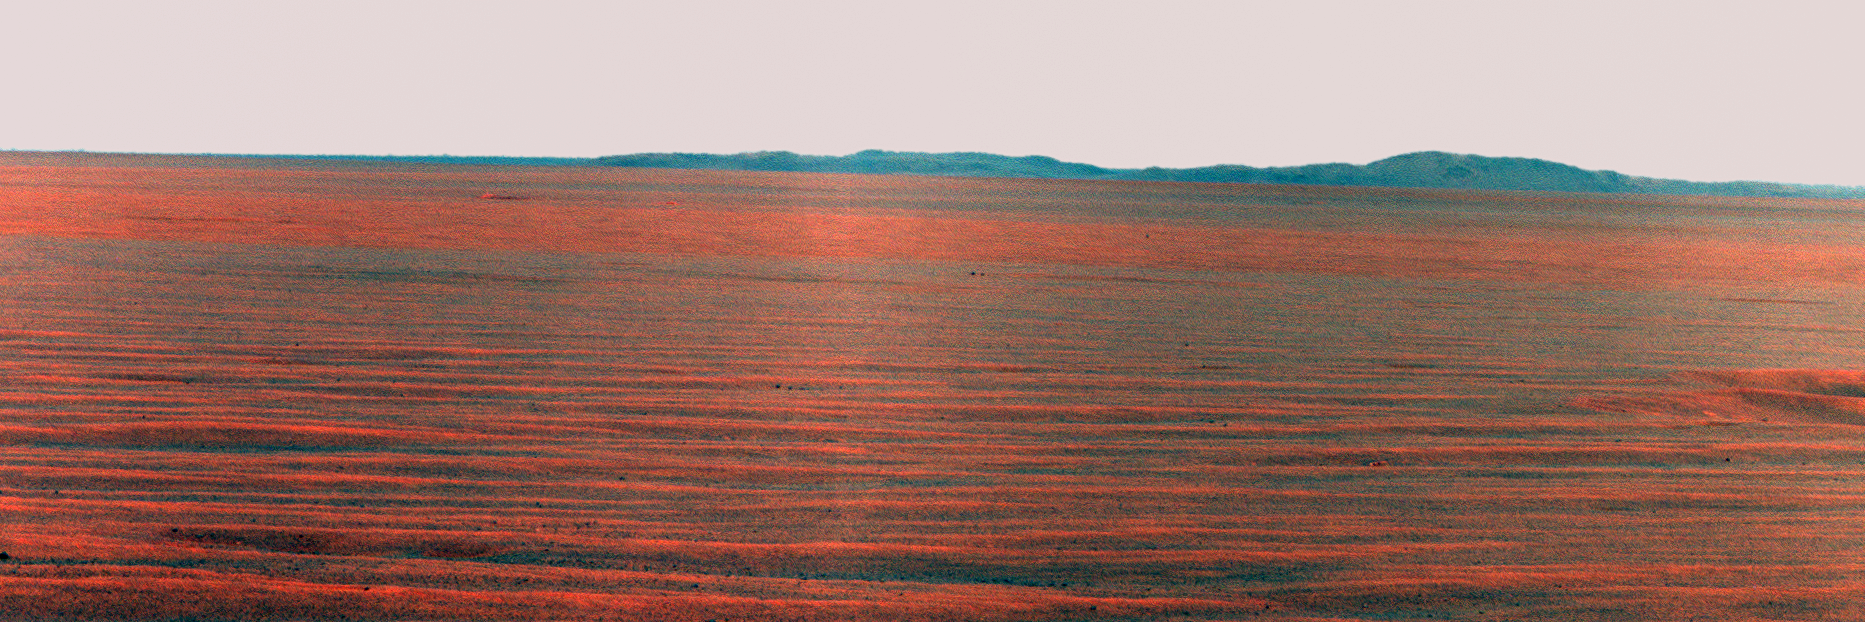

East Rim of Endeavour Crater in Opportunity’s View, Sol 2407 (False Color)

NASA’s Mars Exploration Rover Opportunity used its panoramic camera to record this eastward horizon view on the 2,407th Martian day, or sol, of the rover’s work on Mars (Oct. 31, 2010). The view is presented in false color to make differences in surface materials more visible.

A portion of Endeavour Crater’s eastern rim, nearly 30 kilometers (19 miles) in the distance, is visible over the Meridiani plain. Endeavour is about 22 kilometers (14 miles) in diameter. The rover team chose Endeavour Crater as a long-term destination for Opportunity in mid-2008, after the rover had investigated the much-smaller Victoria Crater for two years. The rover is headed for a portion of Endeavour’s western rim not visible in this image.

This view combines exposures taken through three filters of the panoramic camera (Pancam) admitting wavelengths of 752 nanometers, 535 nanometers and 432 nanometers.

Opportunity completed its three-month prime mission in April 2004 and has continued working in mission extensions since then.

Credit: NASA/JPL-Caltech/Cornell University